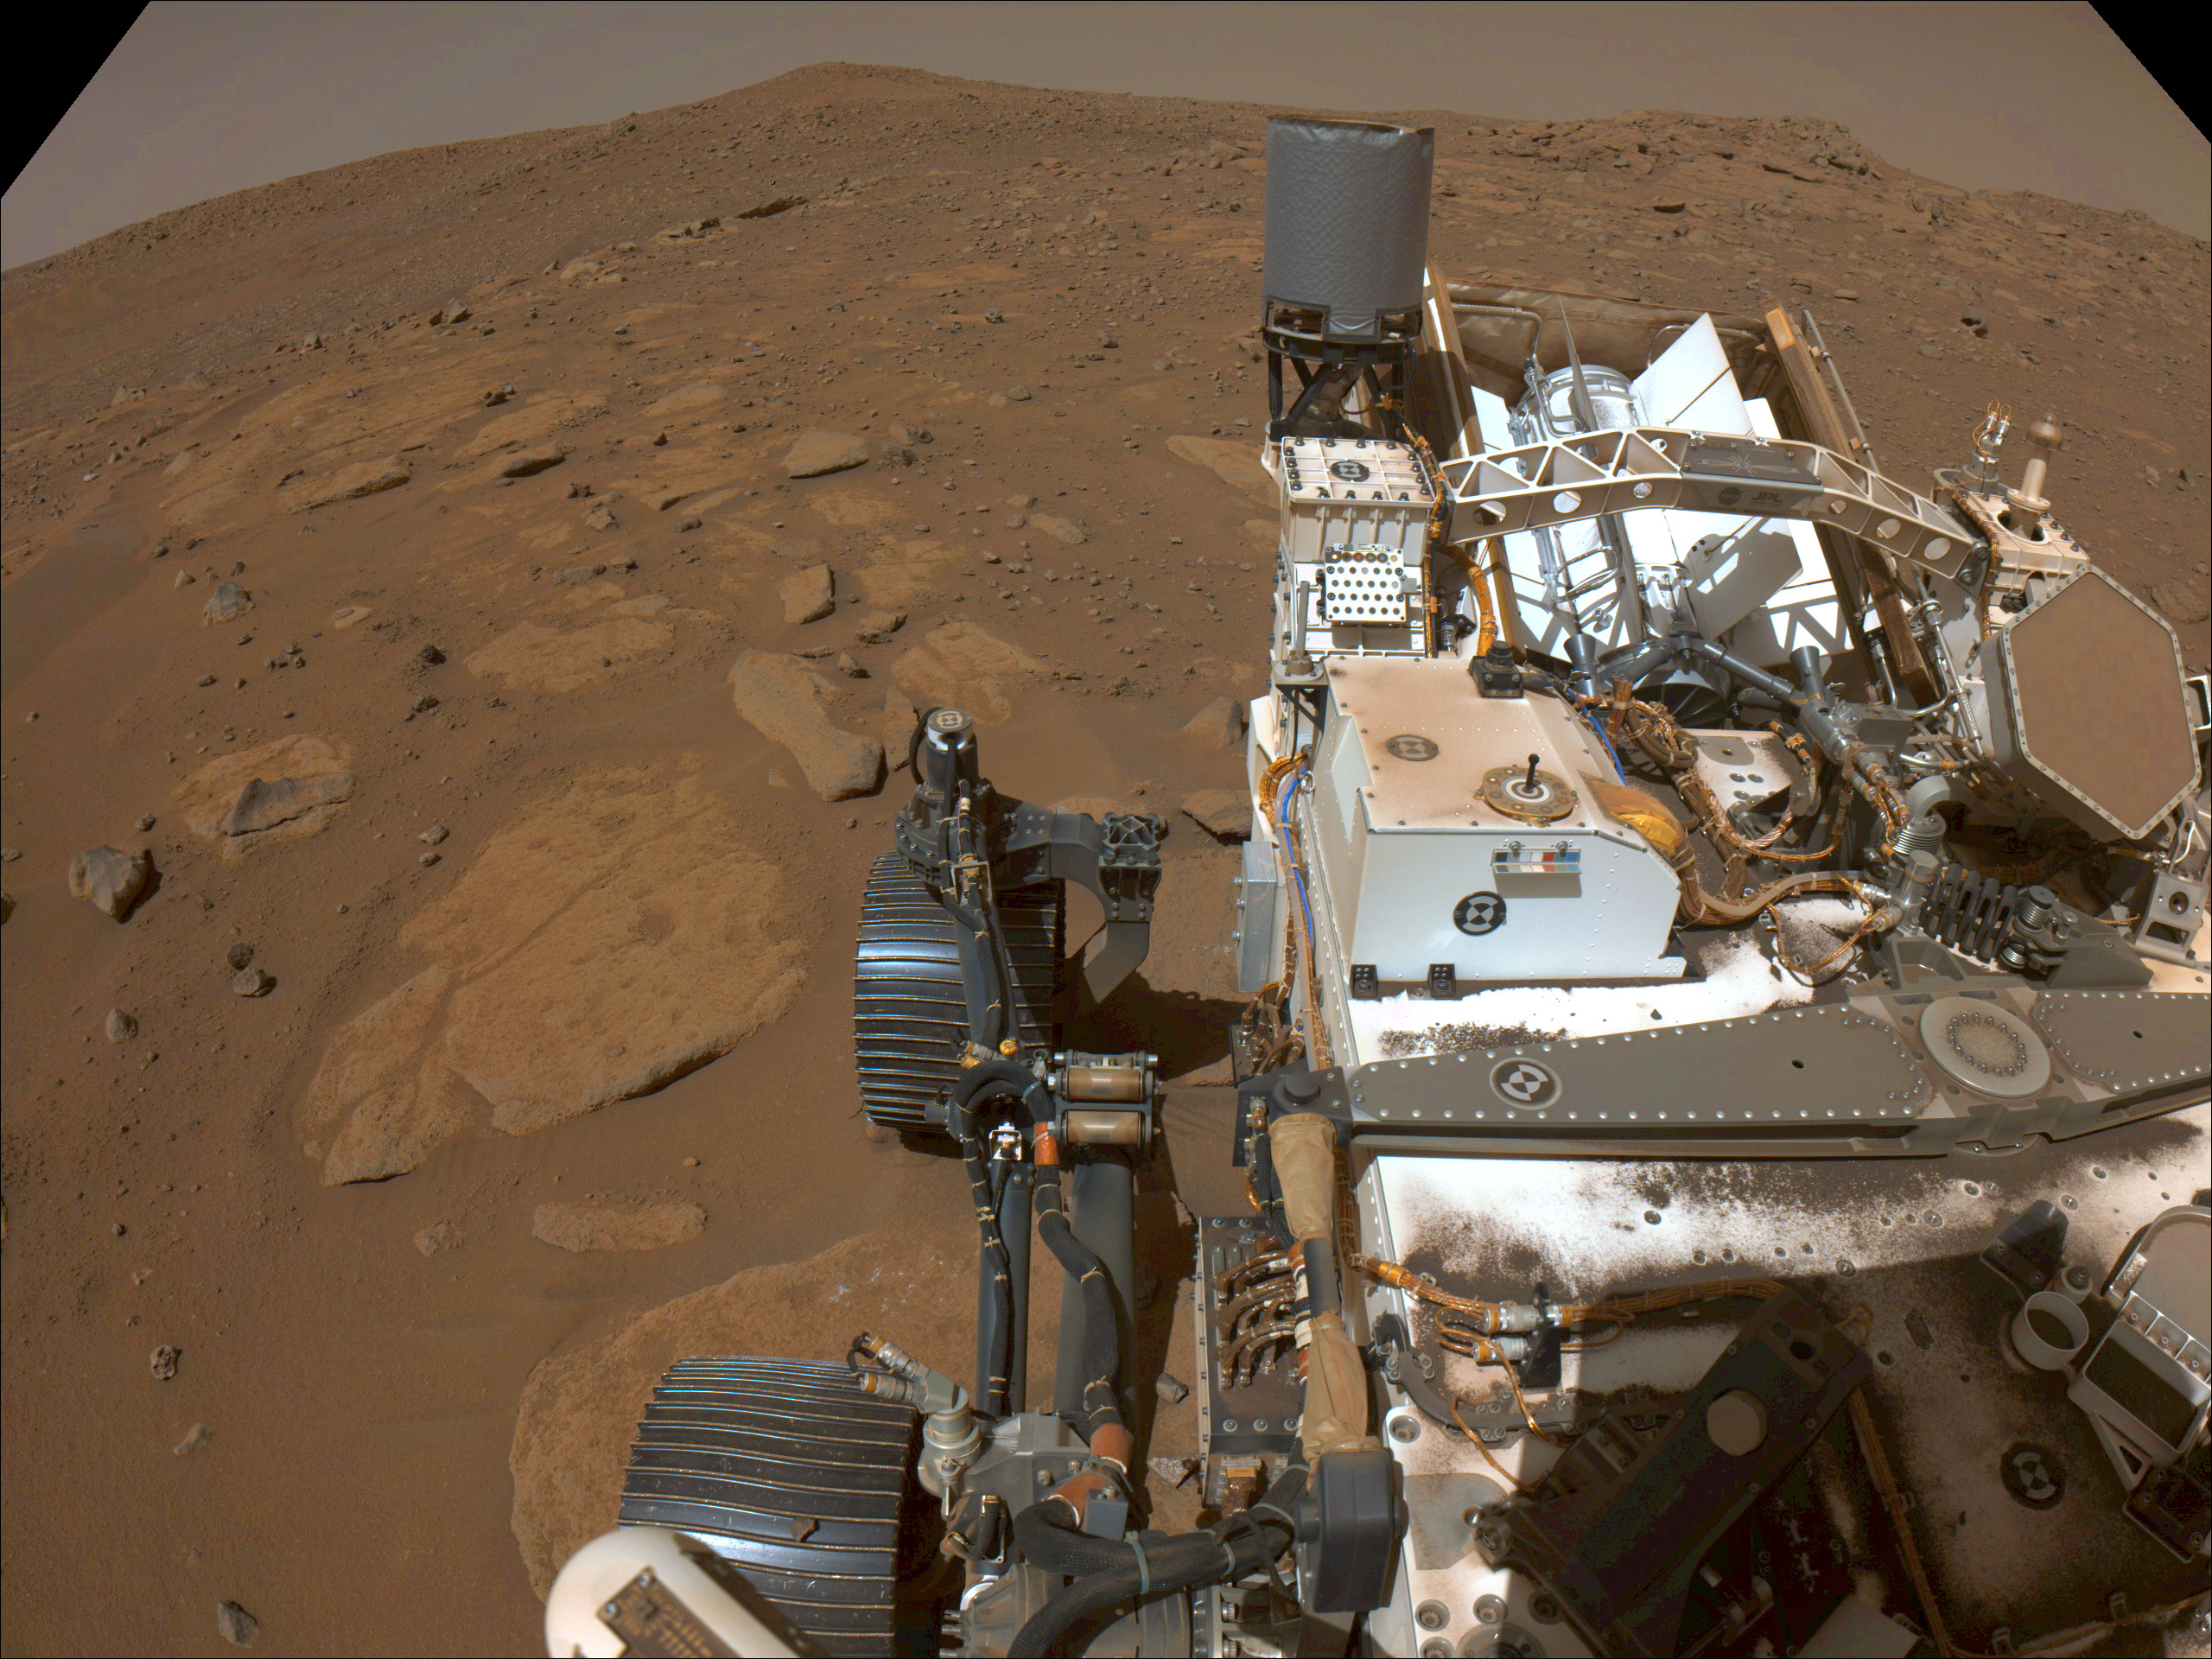

Perseverance’s Parking Spot During Conjunction

NASA’s Perseverance rover captured this view of the location where it will be parked for several weeks during Mars solar conjunction, a period when engineers stop sending commands to spacecraft at the Red Planet. During this time, Mars and Earth are on opposite sides of the Sun, which expels hot, ionized gas that can interfere with radio signals sent between the planets.

This image was taken by the rover’s left navigation camera on Nov. 1, 2023, the 960th Martian day, or sol, of the mission.

A key objective for Perseverance’s mission on Mars is astrobiology, including the search for signs of ancient microbial life. The rover will characterize the planet’s geology and past climate, pave the way for human exploration of the Red Planet, and be the first mission to collect and cache Martian rock and regolith (broken rock and dust).

Subsequent NASA missions, in cooperation with ESA (European Space Agency), would send spacecraft to Mars to collect these sealed samples from the surface and return them to Earth for in-depth analysis.

The Mars 2020 Perseverance mission is part of NASA’s Moon to Mars exploration approach, which includes Artemis missions to the Moon that will help prepare for human exploration of the Red Planet.

JPL, which is managed for NASA by Caltech in Pasadena, California, built and manages operations of the Perseverance rover.

Credit: NASA/JPL-Caltech